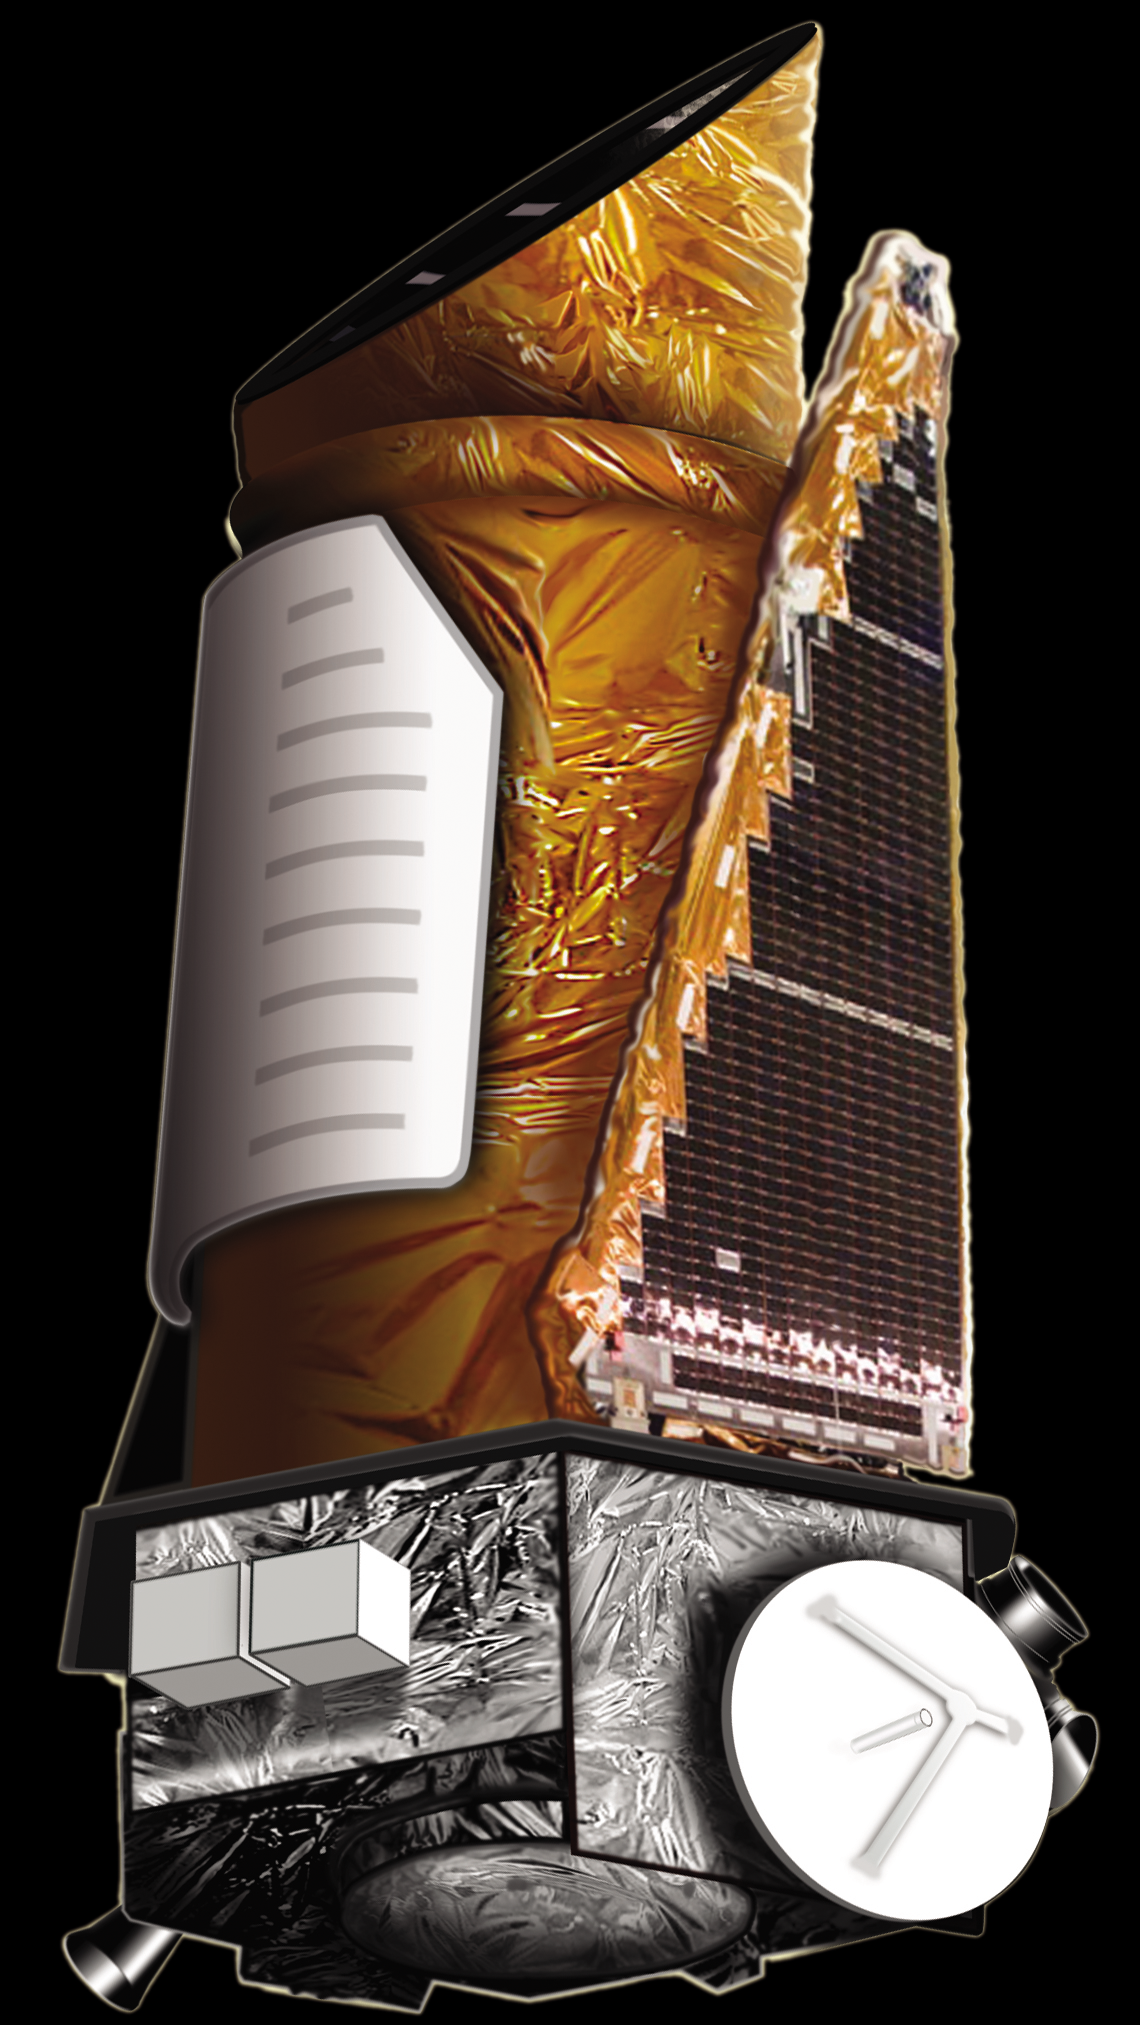

Kepler Spacecraft (Artist Concept)

This artist’s concept shows NASA’s Kepler spacecraft.

Credit: NASA/Ames/JPL-Caltech